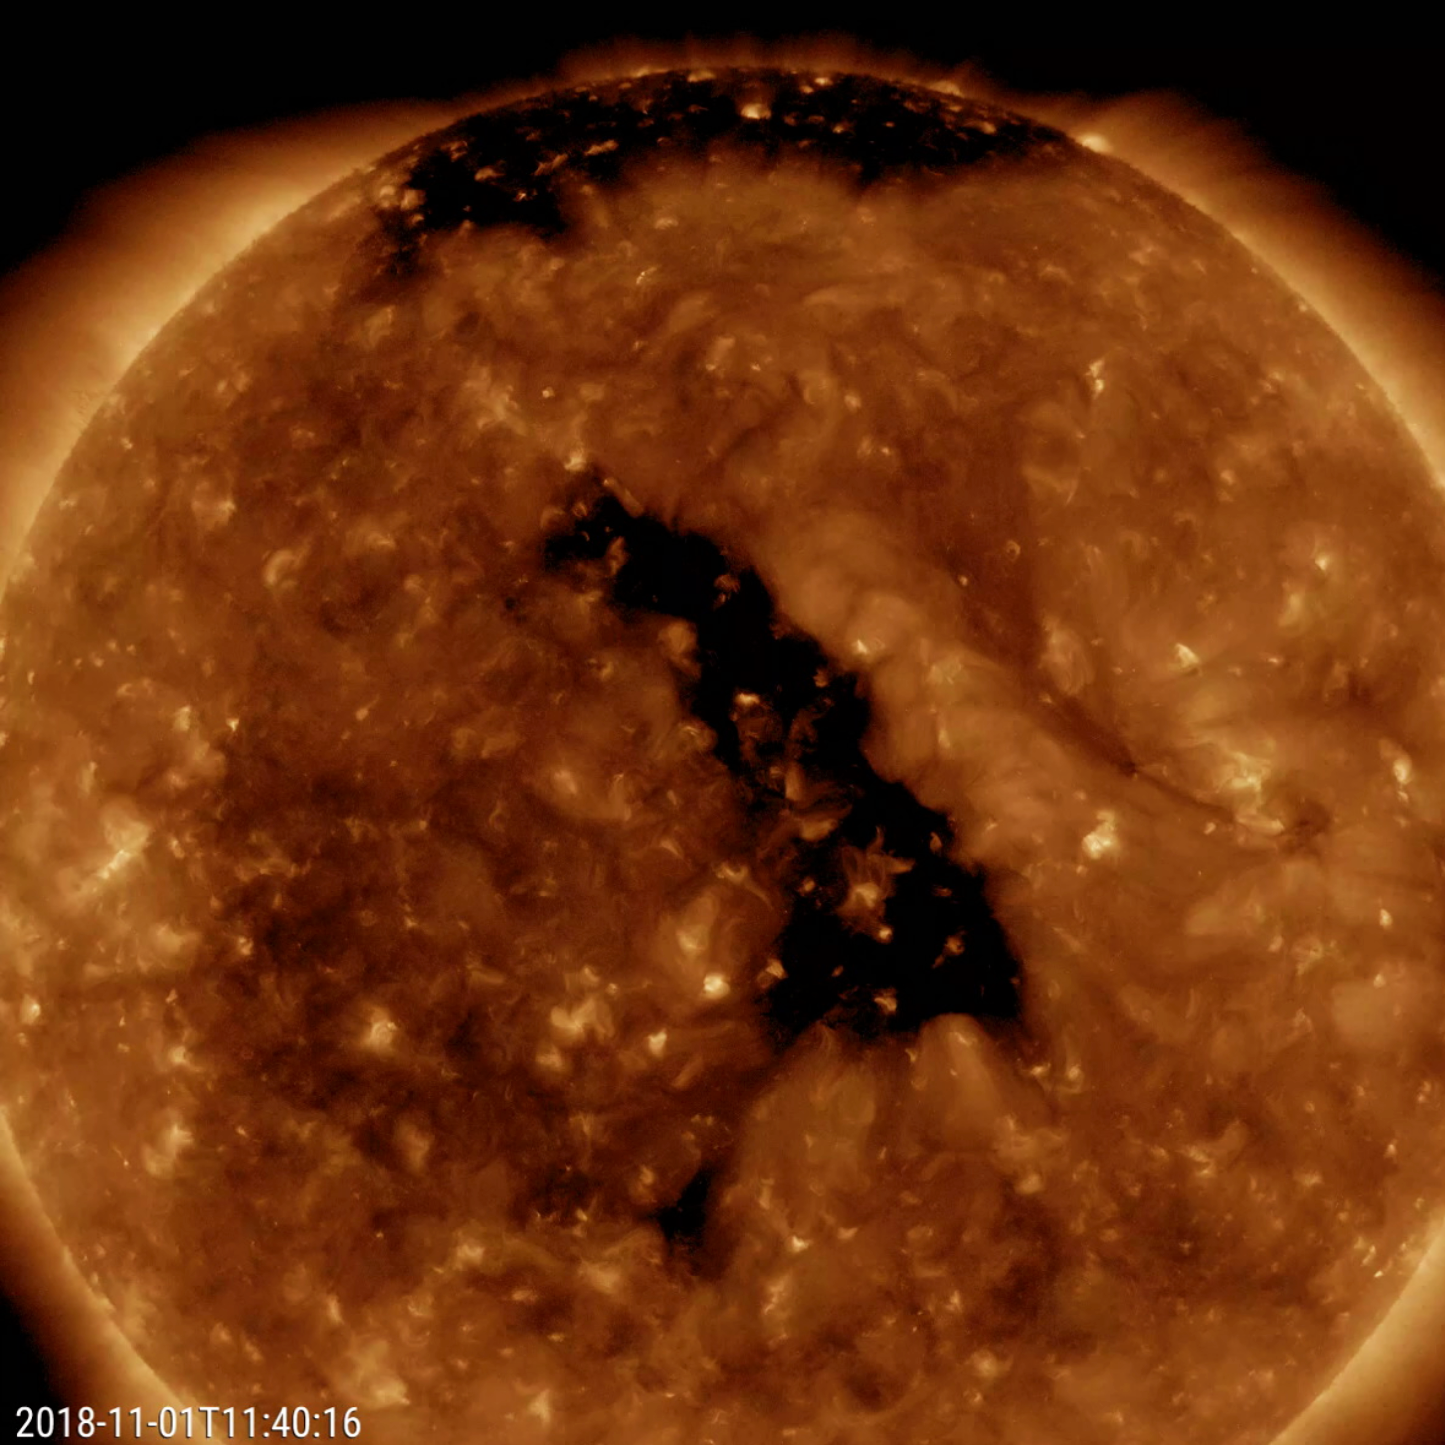

Central Coronal Hole

The most distinctive feature on the Sun this week was a good-sized coronal hole at a slanted angle nearly centered on the face of the sun (Oct. 31 – Nov. 2, 2018). Coronal holes are magnetically open areas from which solar wind particles speed into space. They appear darker in this wavelength of extreme ultraviolet light. If these particles impact Earth’s magnetosphere, they will likely generate aurora near the Earth’s poles regions. The video clip covers about two days of activity.

Movies
PIA18141_Central_Coronal_Hole_big.mp4
PIA18141_Central_Coronal_Hole_sm.mp4

SDO is managed by NASA’s Goddard Space Flight Center, Greenbelt, Maryland, for NASA’s Science Mission Directorate, Washington. Its Atmosphere Imaging Assembly was built by the Lockheed Martin Solar Astrophysics Laboratory (LMSAL), Palo Alto, California.

Credit: NASA/GSFC/Solar Dynamics Observatory